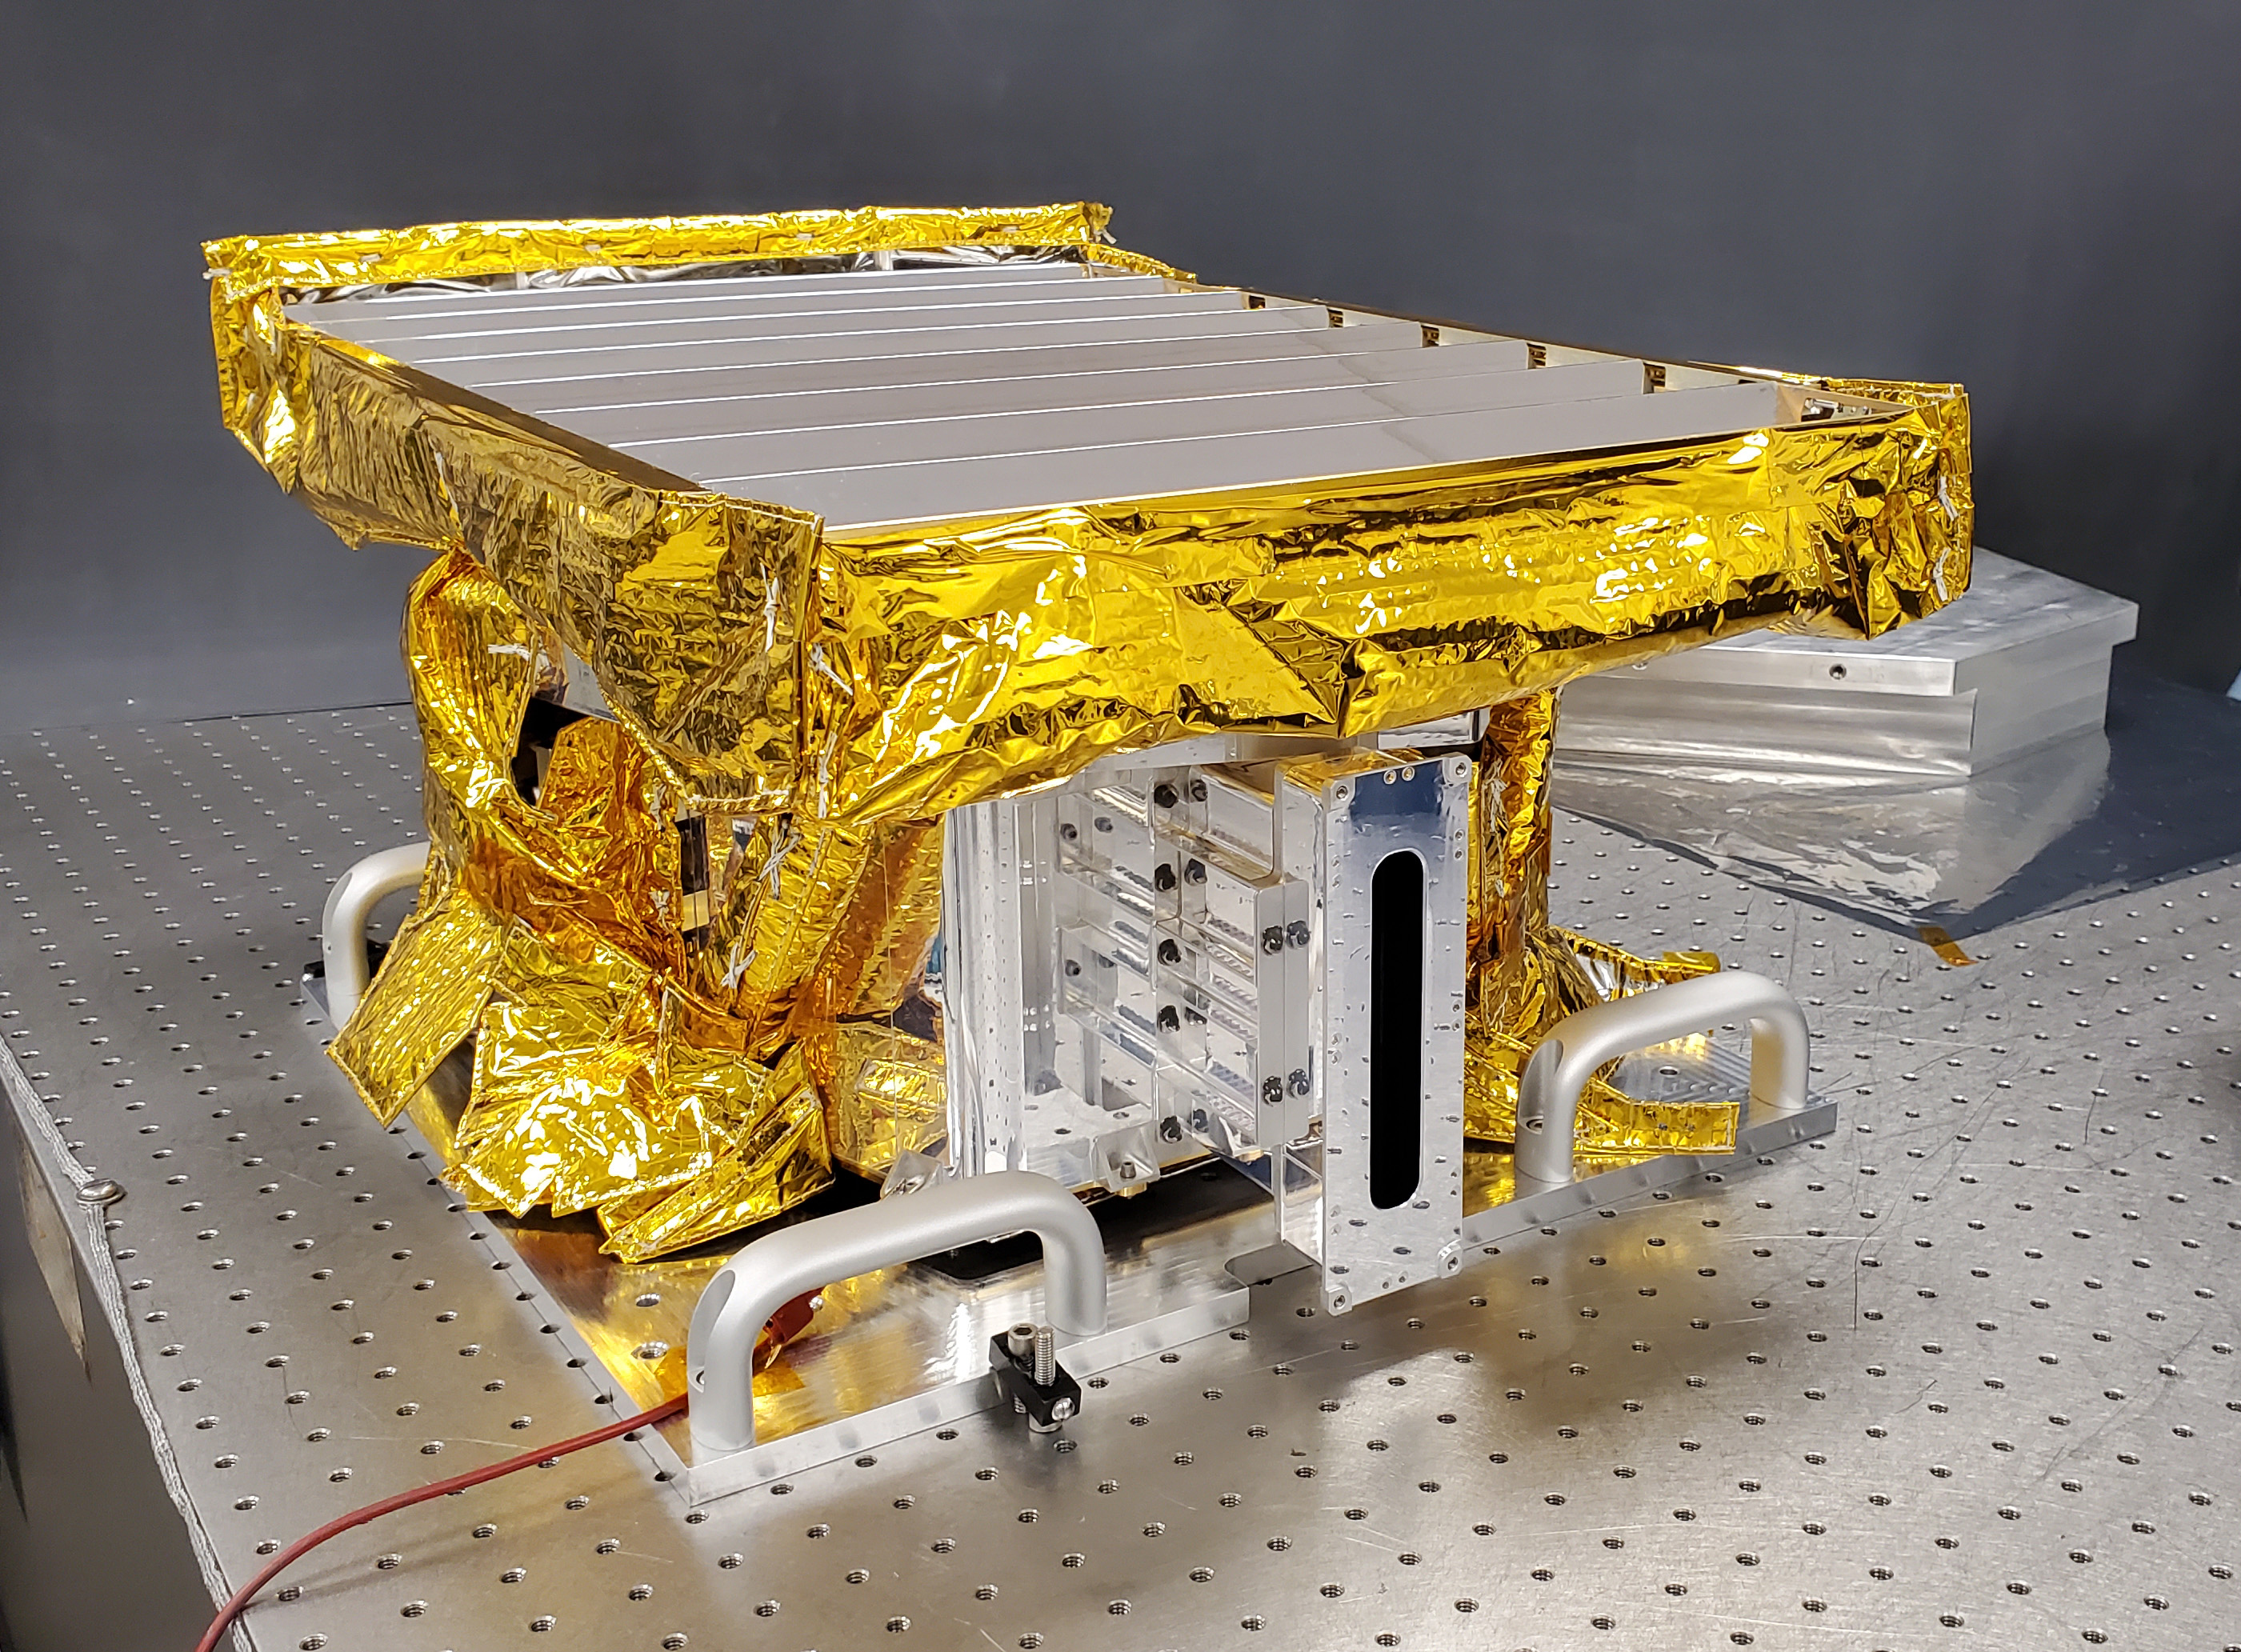

Lunar Trailblazer’s HVM³ Imaging Spectrometer Before Spacecraft Integration

The High-resolution Volatiles and Minerals Moon Mapper (HVM³) sits in a clean room at NASA’s Jet Propulsion Laboratory in Southern California in early December 2022. The JPL-built instrument was later shipped to Lockheed Martin Space in Littleton, Colorado, to be integrated with NASA’s Lunar Trailblazer spacecraft.

HVM³ is an imaging spectrometer that will detect and map water on the Moon’s surface to determine its abundance, location, form, and how it changes over time. A second instrument, the Lunar Thermal Mapper infrared multispectral imager, is being developed by the University of Oxford in the U.K. and is scheduled for delivery and integration in early 2023. Lunar Trailblazer was selected under NASA’s Small Innovative Missions for Planetary Exploration (SIMPLEx) program in 2019.

The Lunar Trailblazer mission is managed by JPL and its science investigation is led by Caltech in Pasadena, California. Managed for NASA by Caltech, JPL also provides system engineering, mission assurance, the HVM³ instrument, as well as navigation. Lockheed Martin Space provides the spacecraft and integrates the flight system, under contract with Caltech.

SIMPLEx mission investigations are managed by the Planetary Missions Program Office at NASA’s Marshall Space Flight Center in Huntsville, Alabama, as part of the Discovery Program at NASA Headquarters in Washington. The program conducts space science investigations in the Planetary Science Division of NASA’s Science Mission Directorate at NASA Headquarters.

Credit: NASA/JPL-Caltech